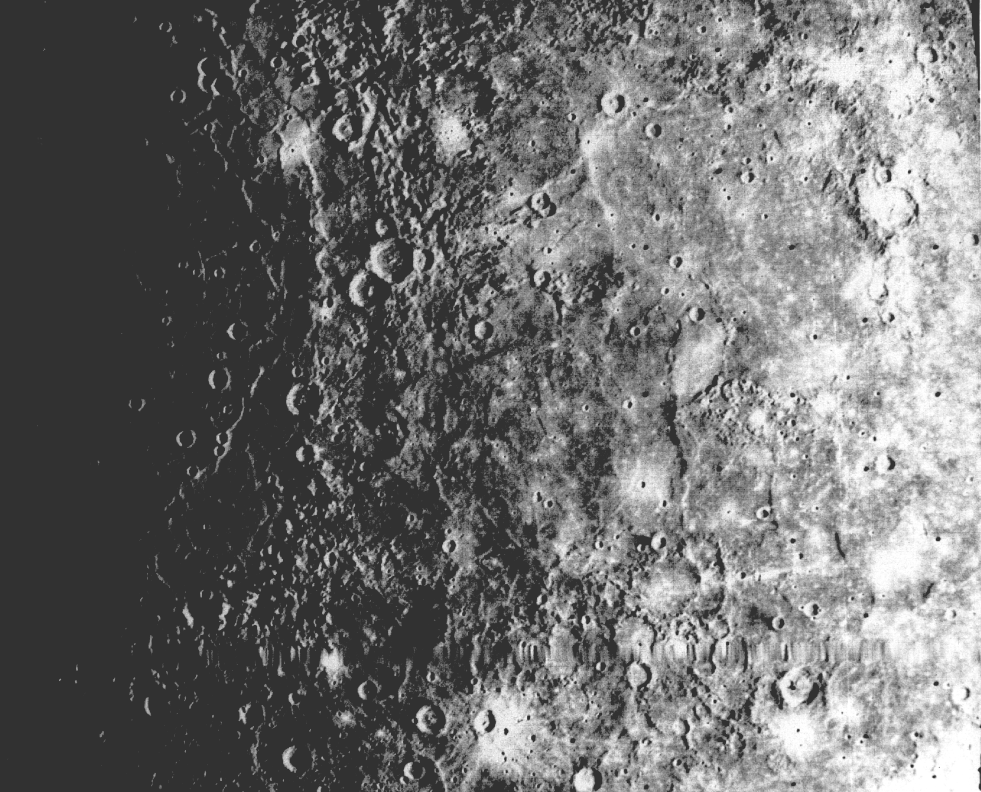

Large Circular Basin – 1300-km diameter

Close-up view of one-half of a 1300-km diameter circular basin the largest observed on Mercury. The other half is hidden beyond the terminator to the left. Hills and valleys extend in a radial fashion outward from the main ring. Interior of the large basin is completely flooded by plains materials; adjacent lowlands are also partially flooded and superimposed on the plains are bowl shaped craters. Wrinkle ridges are abundant on the plains materials. The area shown is 1008 miles (1600 km) from the top to the bottom of the picture. Sun’s illumination is from the right. Blurred linear lines extending across the picture near bottom are missing data lines that have been filled in by the computer. Mariner 10 encountered Mercury on Friday, March 29th, 1974, passing the planet on the darkside 431 miles (690-km) from the surface.

The Mariner 10 mission, managed by the Jet Propulsion Laboratory for NASA’s Office of Space Science, explored Venus in February 1974 on the way to three encounters with Mercury-in March and September 1974 and in March 1975. The spacecraft took more than 7,000 photos of Mercury, Venus, the Earth and the Moon.

NOTE: This image was scanned from physical media.

Credit: NASA/JPL